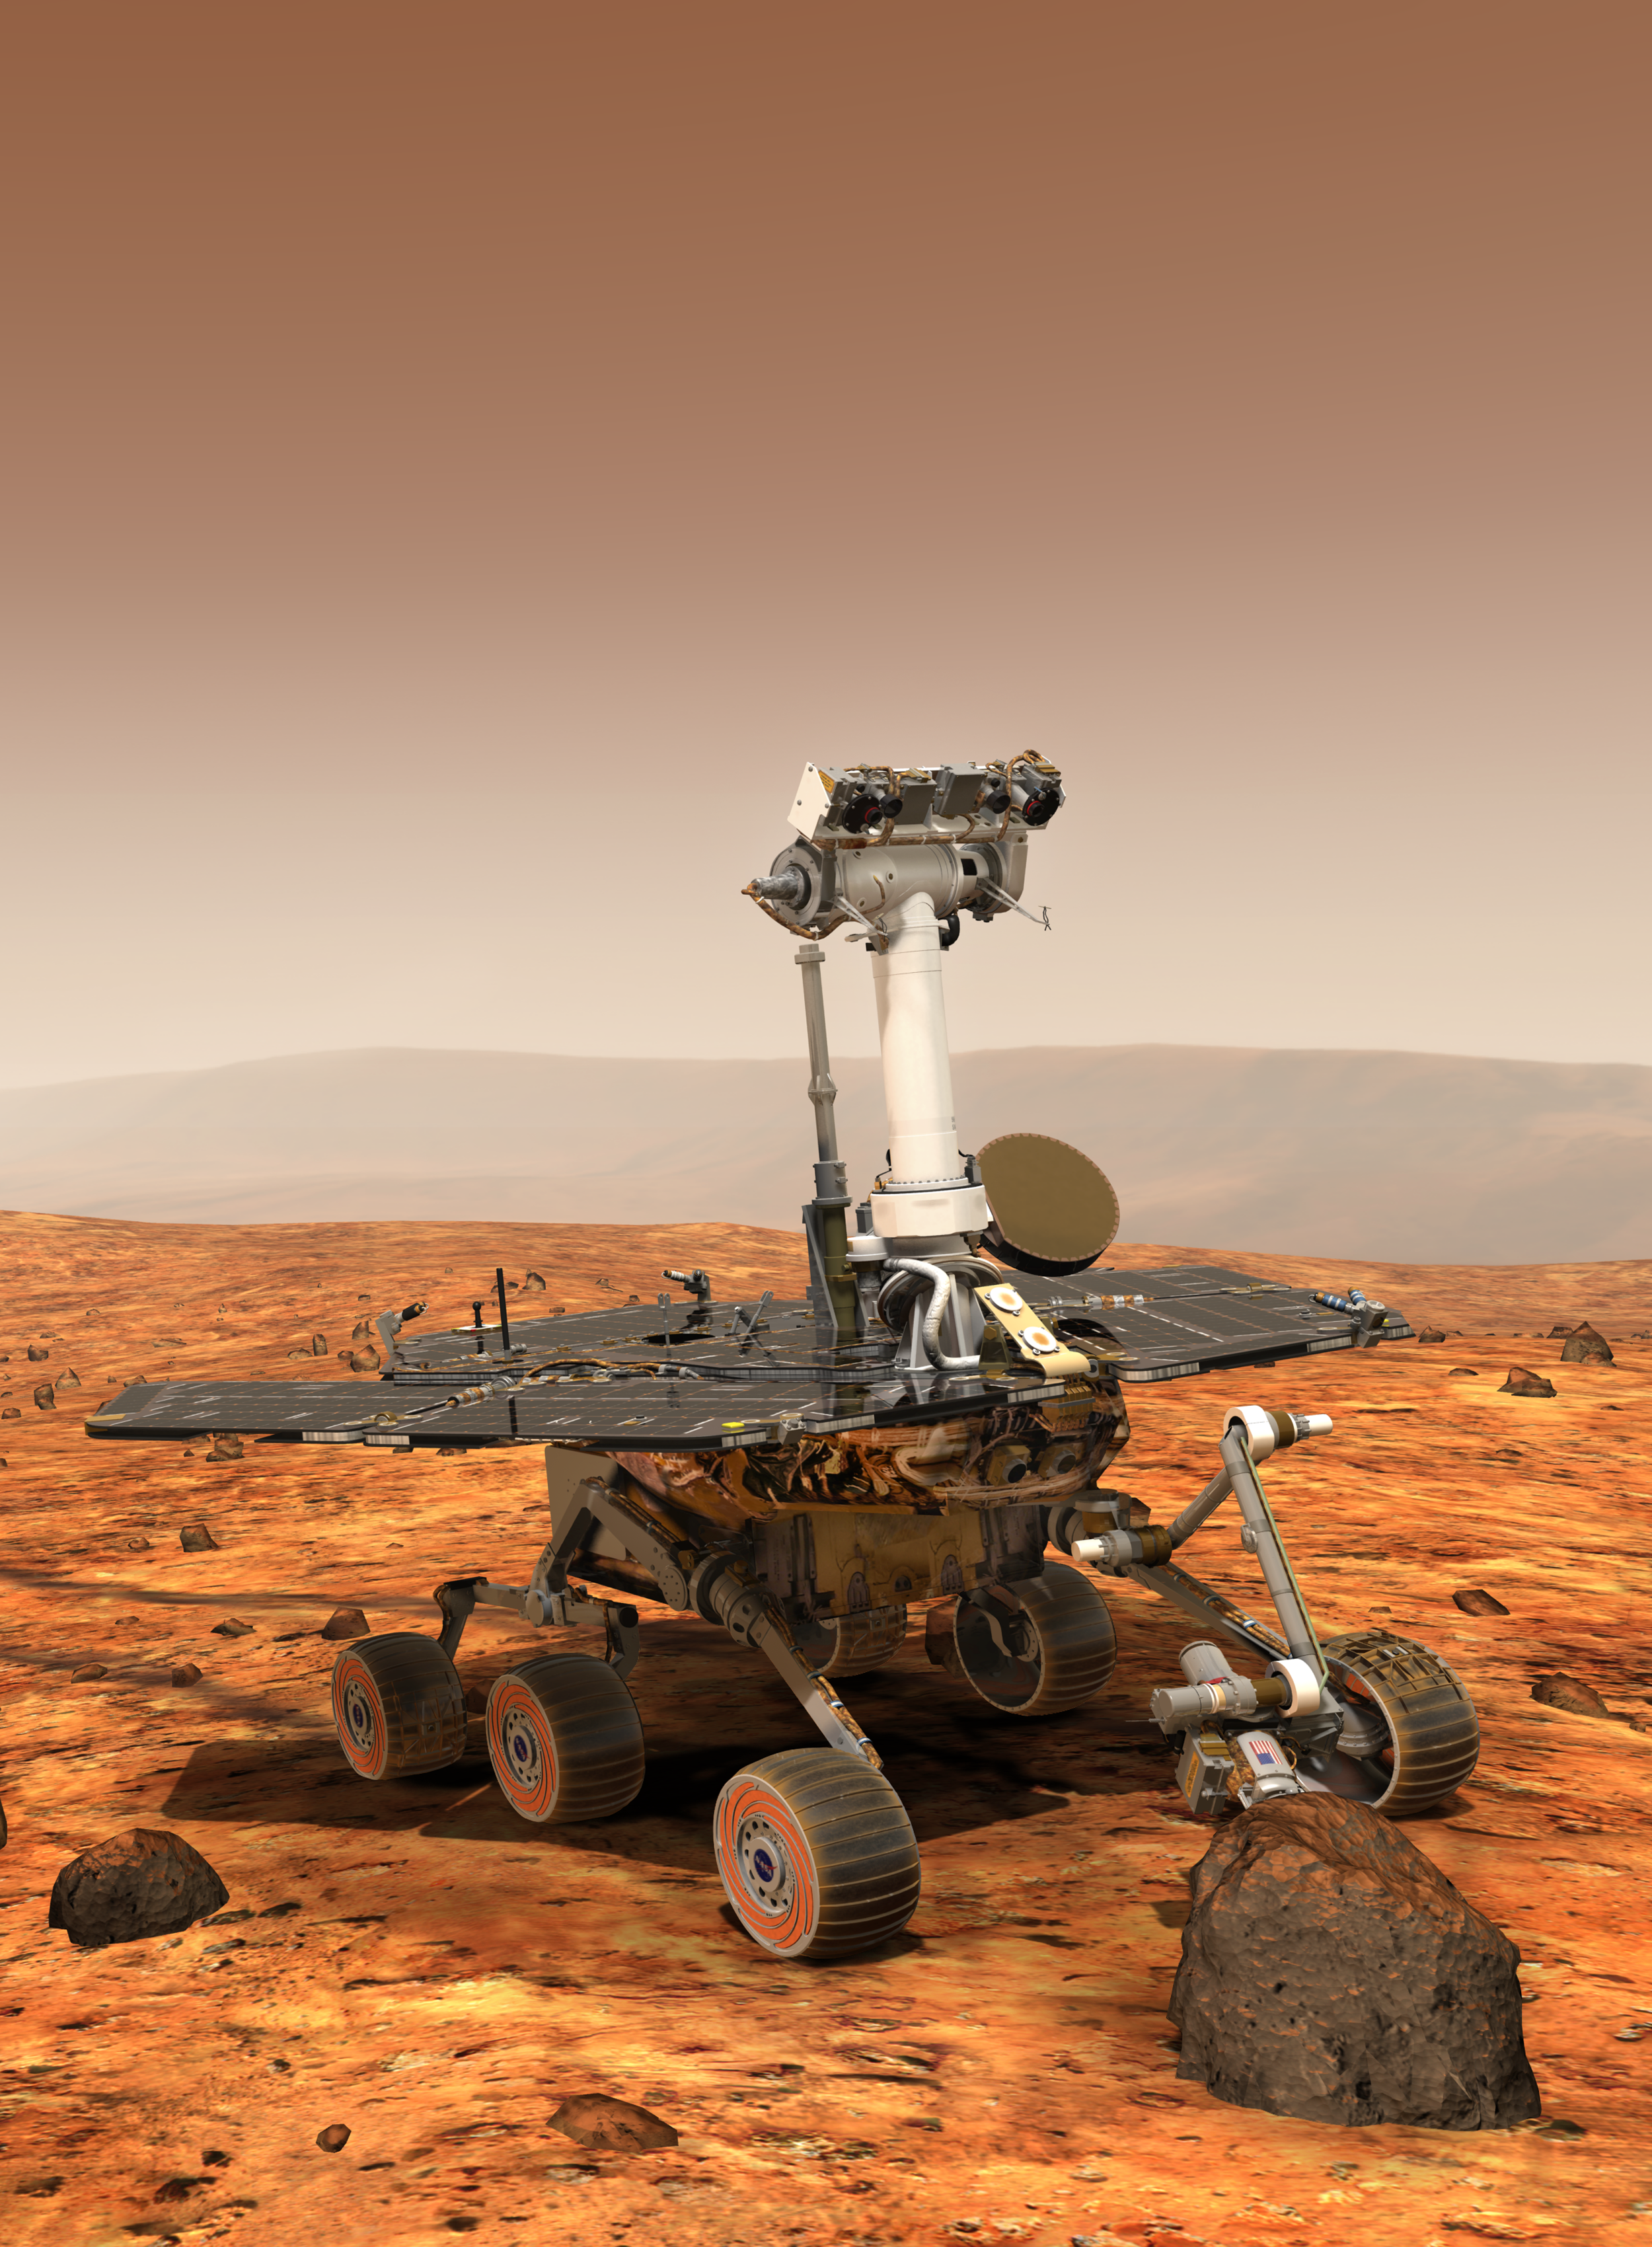

Mars Exploration Rover, Vertical (Artist’s Concept)

December 15, 2003

An artist’s concept portrays a NASA Mars Exploration Rover on the surface of Mars. Two rovers, Spirit and Opportunity, will reach Mars in January 2004. Each has the mobility and toolkit to function as a robotic geologist.

NASA’s Jet Propulsion Laboratory, Pasadena, Calif., manages the Mars Exploration Rover Project for the NASA Office of Space Science, Washington, D.C.

Credit: NASA/JPL/Cornell University/Maas Digital